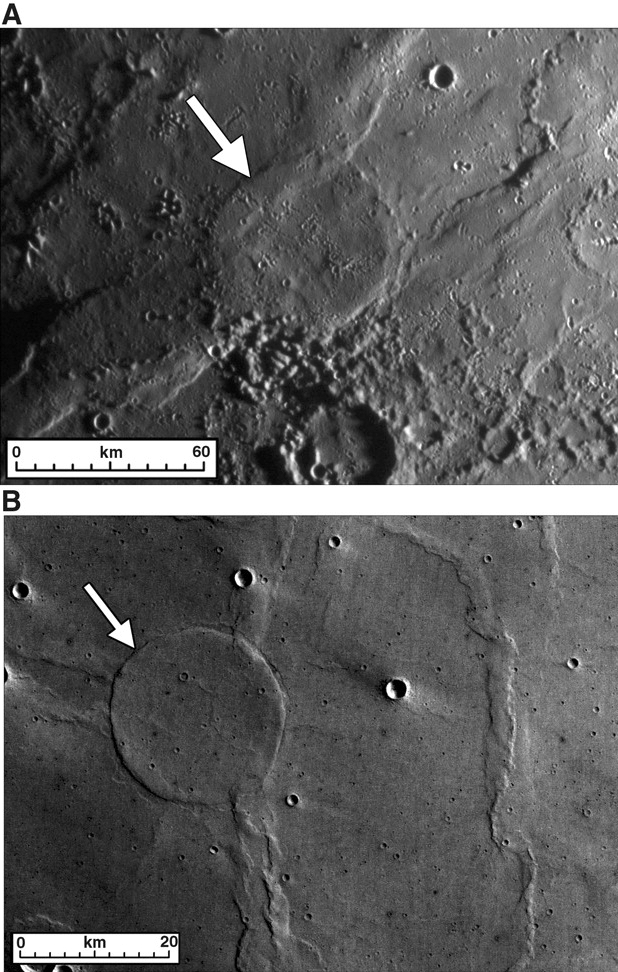

Wrinkle-Ridge Rings on Mercury and Mars

Planetary scientists commonly compare and contrast the geologic features found on different planetary bodies, to learn about the similar processes that operated throughout the Solar System and to understand how each planet is different and unique. This figure, recently published in Science magazine, shows wrinkle-ridge rings on both Mercury (upper image) and Mars (lower image) that look quite similar. Wrinkle ridges arrayed in such a ring are interpreted to trace the rim of an impact crater that was nearly or completely flooded by lavas prior to ridge formation. Wrinkle ridges are created by forces that compress the crust horizontally. A buried crater rim can concentrate the near-surface forces and cause the wrinkle ridges to form a ring. The presence of wrinkle-ridge rings is thus good evidence that volcanism helped to shape the surfaces of both Mars and Mercury.

Date Acquired: January 14, 2008
Image Mission Elapsed Time (MET): A: 108826972
Instrument: A: Narrow Angle Camera (NAC) of the Mercury Dual Imaging System (MDIS)
Mars Image: B: Mars Express High-Resolution Stereo Camera nadir image h2660_0001

These images are from MESSENGER, a NASA Discovery mission to conduct the first orbital study of the innermost planet, Mercury. For information regarding the use of images, see the MESSENGER image use policy.

Credit: NASA/Johns Hopkins University Applied Physics Laboratory/Arizona State University/Carnegie Institution of Washington. Figure 3 from Head et al., Science, 321, 66-69, 2008.